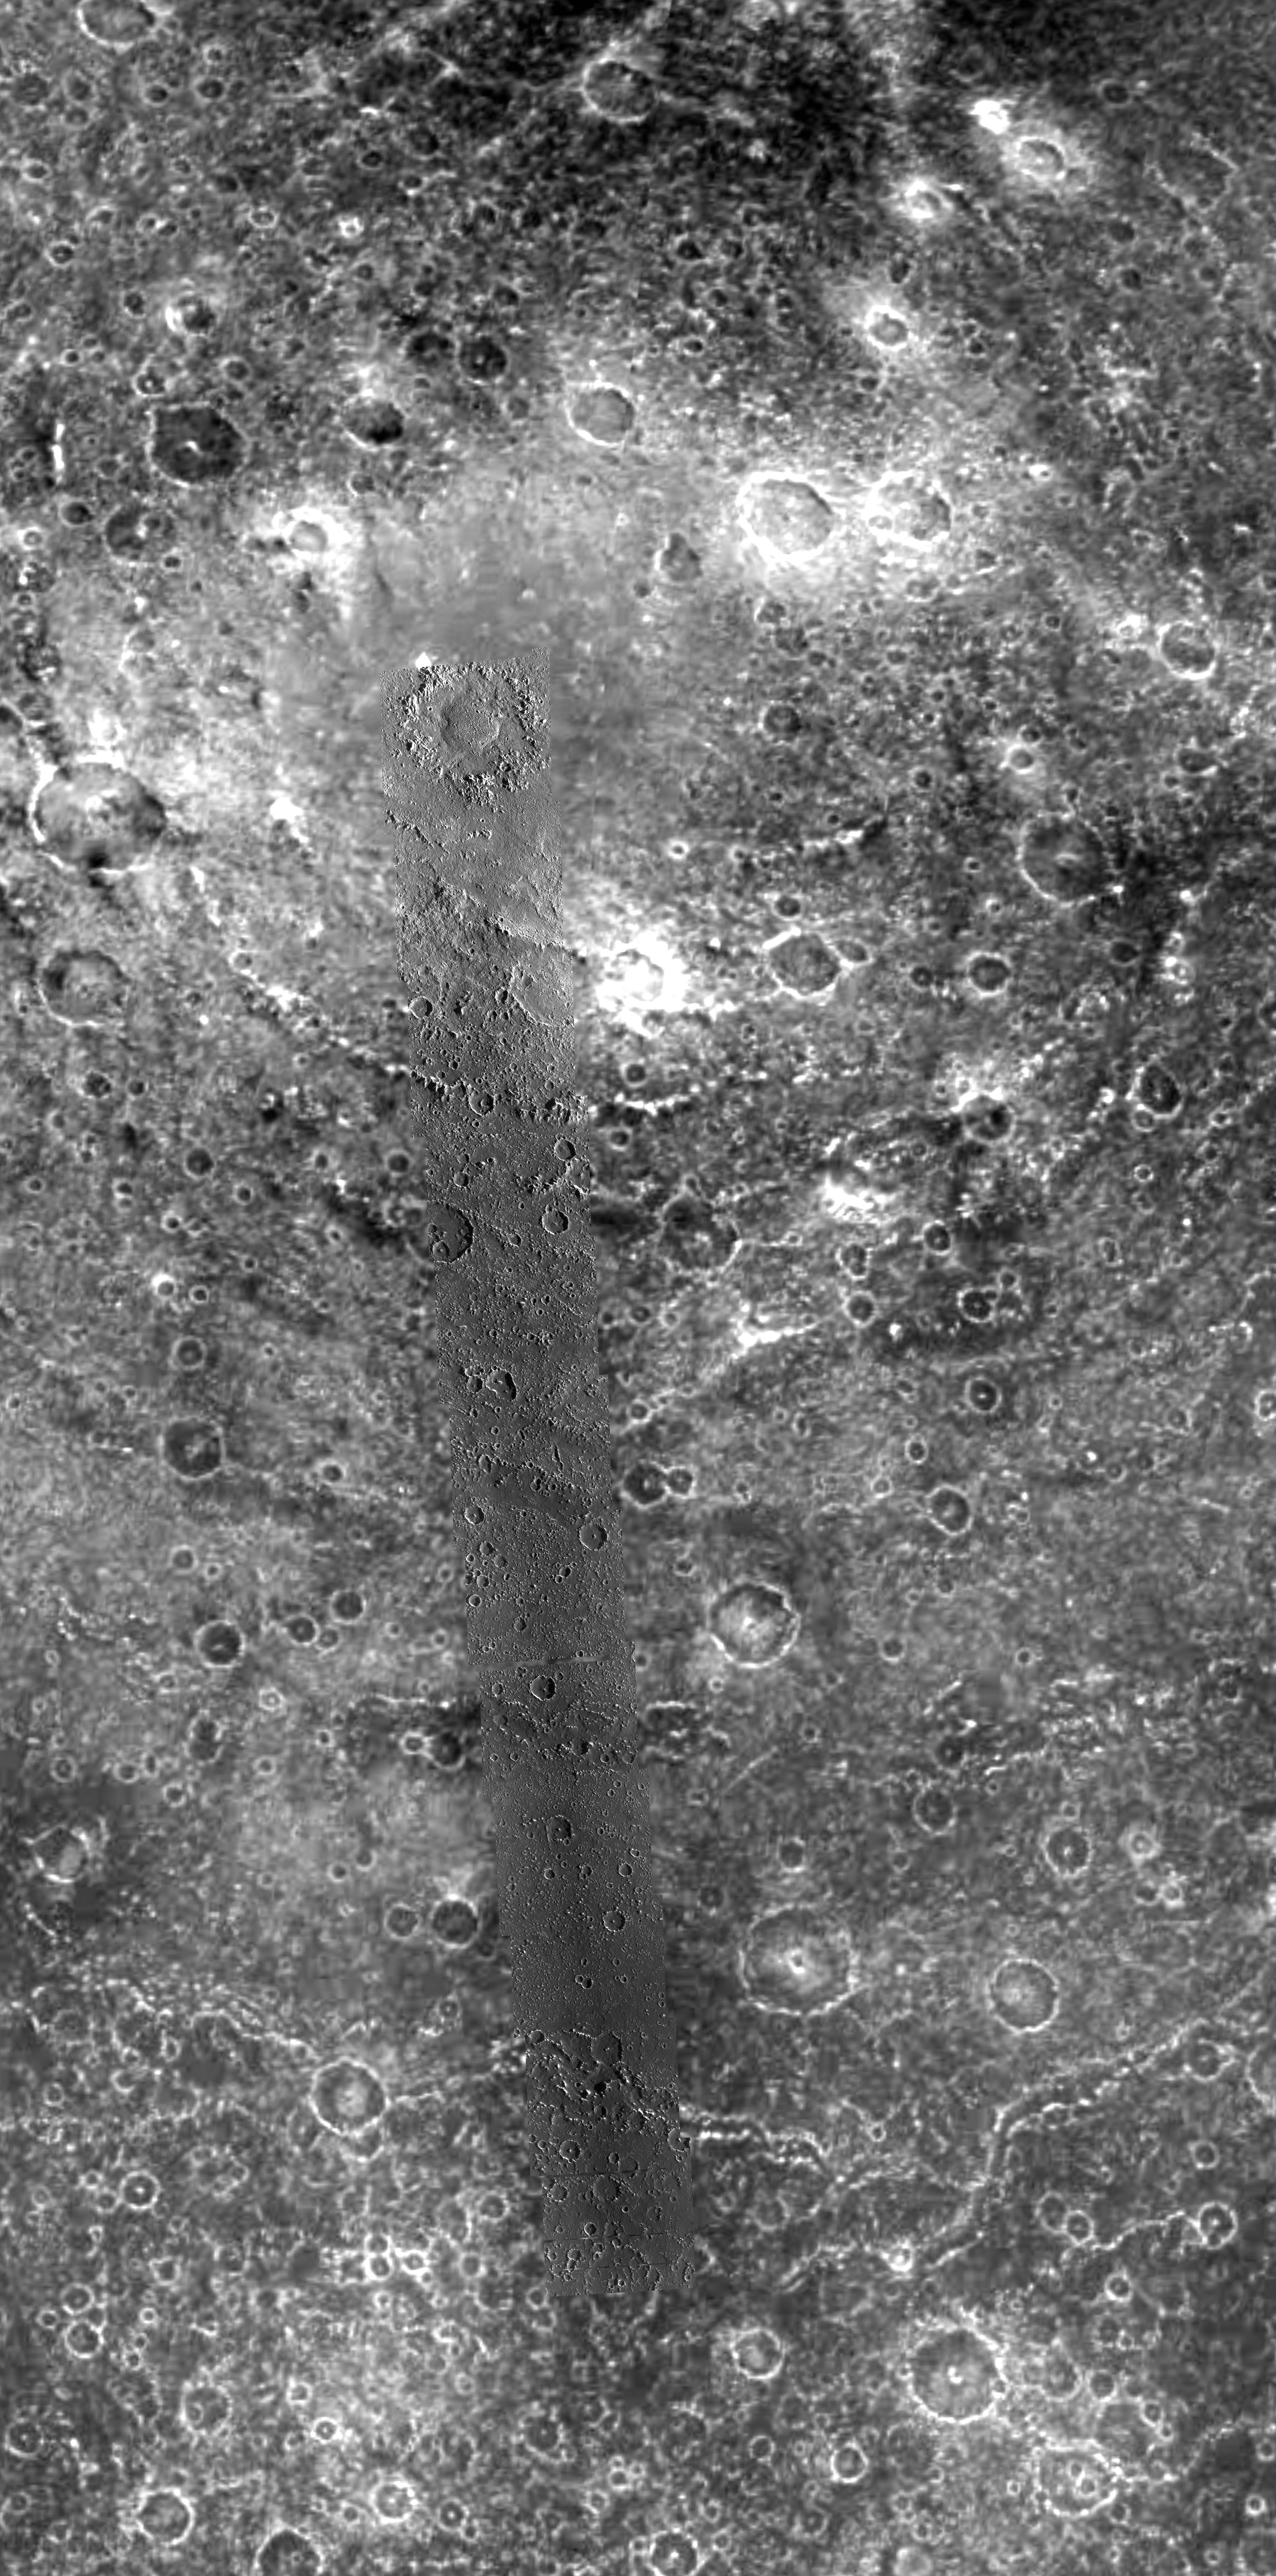

Asgard Multi-Ring Structure on Callisto

This mosaic shows the Asgard multi-ring structure on Callisto, Jupiter’s second largest icy moon. The Asgard structure, centered near 30 degrees north latitude, 142 degrees west longitude, is approximately 1700 km across (1,056 miles) and consists of a bright central zone surrounded by discontinuous rings. The rings are fractures that formed when Callisto’s surface was struck by a large comet or asteroid. Previous analysis of Asgard identified three major zones: 1) interior bright plains in the center, 2) a zone of inward facing cliffs and, 3) a zone of discontinuous concentric troughs. The mosaic combines high resolution data of 88 meters per picture element (pixel) taken on the tenth orbit of the Galileo spacecraft around Jupiter in September 1997, with low resolution data of 1.1 kilometers (km) per pixel obtained on the third orbit in November 1996. The improved resolution of images obtained by the Solid State Imaging (SSI) system on board NASA’s Galileo spacecraft allows for new insights into the Asgard multi-ring system.

Galileo images show that the bright central plains includes a young dome crater, named Doh, located on its southwestern margin (at the top of the high resolution strip). Doh is about 50 km (30 miles) in diameter. Dome craters contain a central mound instead of a bowl shaped depression or the central mountain typically seen in craters. The inner rings of Asgard appear to be degraded ridges in the high resolution data, rather than inward-facing cliffs or scarps as previously interpreted from lower resolution images. In the outermost rings, dark non-ice material that slid down the walls of the troughs has made their floors darker than the surrounding cratered plains.

North is to the top of the picture. The high resolution images were obtained with the clear filter of the Solid State Imaging (SSI) system when NASA’s Galileo spacecraft was less than 9,500 kilometers from Callisto. There appears to be a diffuse darker stripe, beginning near the middle and continuing down the strip of higher resolution frames. This darkening is due to the processing used to place the higher resolution frames into the background context.

The Jet Propulsion Laboratory, Pasadena, CA manages the Galileo mission or NASA’s Office of Space Science, Washington, DC.

Credit: NASA/JPL/ASU